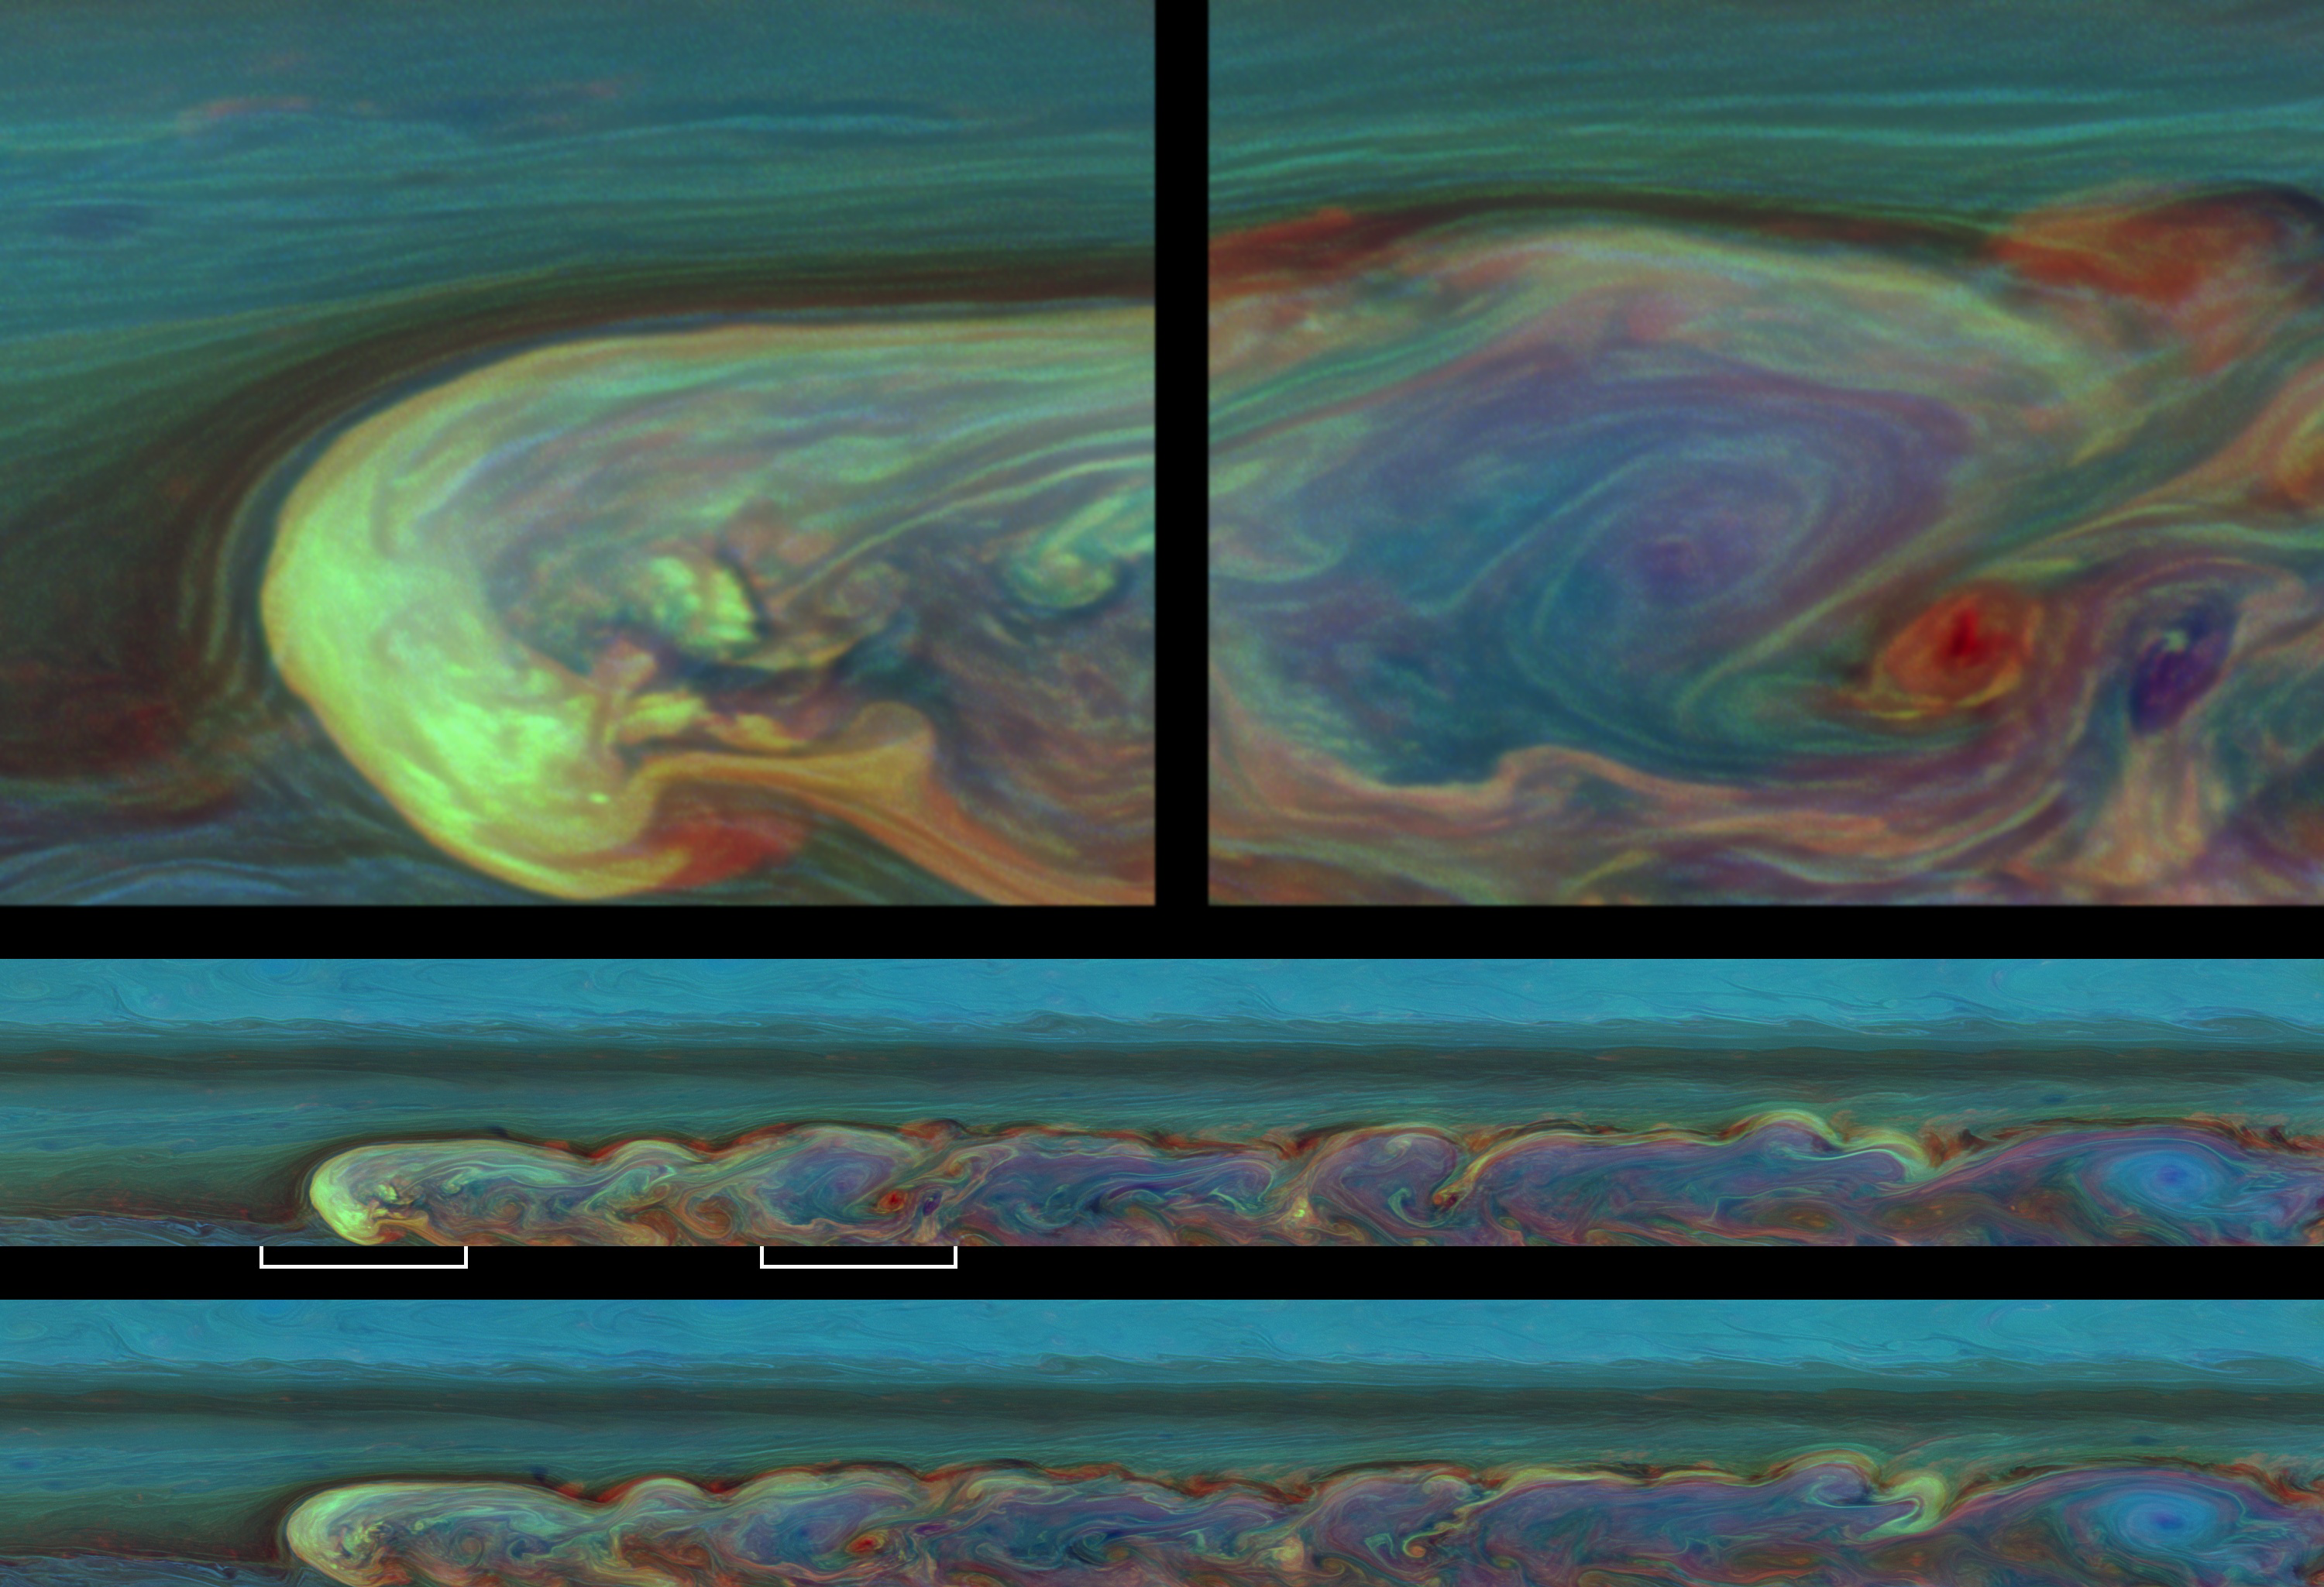

A Day in the Life

These false-color images from NASA’s Cassini spacecraft chronicle a day in the life of a huge storm that developed from a small spot that appeared 12 weeks earlier in Saturn’s northern mid-latitudes.

This storm is the largest and most intense observed on Saturn by NASA’s Voyager or Cassini spacecraft. The storm is still active. As seen in these and other Cassini images, the storm encircles the planet — whose circumference at these latitudes is 186,000 miles (300,000 kilometers). From north to south, it covers a distance of about 9,000 miles (15,000 kilometers), which is one-third of the way around the Earth. It encompasses an area of 1.5 billion square miles (4 billion square kilometers), or eight times the surface area of Earth. This storm is about 500 times the area of the biggest of the southern hemisphere storms (see PIA06197 and PIA12576) observed by Cassini.

The highest clouds in the image are probably around 100 millibars pressure, or 60 miles (100 kilometers) above the regular undisturbed clouds. These false colors show clouds at different altitudes. Clouds that appear blue here are the highest and are semitransparent, or optically thin. Those that are yellow and white are optically thick clouds at high altitudes. Those shown green are intermediate clouds. Red and brown colors are clouds at low altitude unobscured by high clouds, and the deep blue color is a thin haze with no clouds below. The base of the clouds, where lightning is generated, is probably in the water cloud layer of Saturn’s atmosphere. The storm clouds are likely made out of water ice covered by crystallized ammonia.

See PIA12824 for a nearly true-color view taken about two months before this view.

Taken about 11 hours — or one Saturn day — apart, the two mosaics in the lower half of this image product consist of 84 images each. The mosaic in the middle was taken earlier than the mosaic at the bottom. Both mosaics were captured on Feb. 26, 2011, and each of the two batches of images was taken over about 4.5 hours.

Two enlargements from the earlier, middle mosaic are shown at the top of this product. The white lines below the middle mosaic identify those parts of the mosaic that were enlarged for these close-up views. The enlargement on the top left shows the head of the storm, and that on the top right shows the turbulent middle of the storm. Cassini observations have shown the head of the storm drifting west at a rate of about 2.8 degrees of longitude each Earth day (28 meters per second, or 63 miles per hour). The central latitude of the storm is the site of a westward jet, which means that the clouds to the north and south are drifting westward more slowly or even drifting eastward. In contrast, clouds at Saturn’s equator drift eastward at speeds up to 450 meters per second (1,000 miles per hour).

Both of the long mosaics cover an area ranging from about 30 degrees north latitude to 51 degrees north latitude. The views stretch from about 138 degrees west longitude on the left to 347 degrees west longitude on the right, passing through 360/0 degrees west longitude near the far right of the mosaics.

The images were taken with the Cassini spacecraft narrow-angle camera using a combination of spectral filters sensitive to wavelengths of near-infrared light. The images filtered at 889 nanometers are projected as blue. The images filtered at 727 nanometers are projected as green, and images filtered at 750 nanometers are projected as red.

The views were acquired at a distance of approximately 1.5 million miles (2.4 million kilometers) from Saturn and at a sun-Saturn-spacecraft angle (phase angle) of 62 degrees. Both the top and bottom images are simple cylindrical map projections, defined such that a square pixel subtends equal intervals of latitude and longitude. At higher latitudes, the pixel size in the north-south direction remains the same, but the pixel size in the east-west direction becomes smaller. The pixel size is set at the equator, where the distances along the sides are equal. The images of the long mosaics have a pixel size of 33 miles (53 kilometers) at the equator, and the two close-up views have a pixel size of 6 miles (9 kilometers) per pixel at the equator.

The Cassini-Huygens mission is a cooperative project of NASA, the European Space Agency and the Italian Space Agency. The Jet Propulsion Laboratory, a division of the California Institute of Technology in Pasadena, manages the Cassini-Huygens mission for NASA’s Science Mission Directorate, Washington. The Cassini orbiter and its two onboard cameras were designed, developed and assembled at JPL. The imaging team is based at the Space Science Institute in Boulder, Colo.

Credit: NASA/JPL-Caltech/Space Science Institute